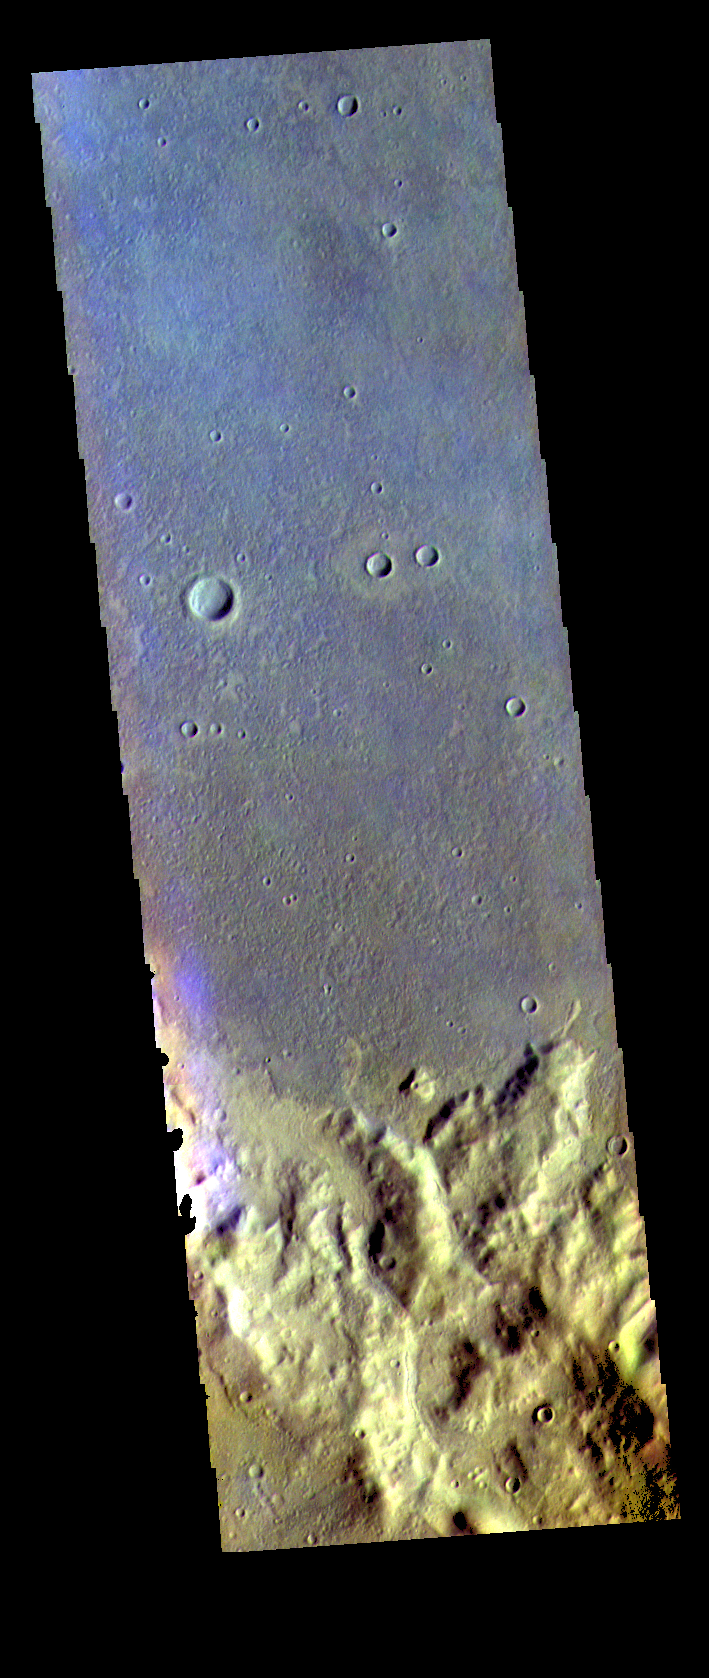

Terra Sirenum – False Color

The THEMIS VIS camera contains 5 filters. The data from different filters can be combined in multiple ways to create a false color image. These false color images may reveal subtle variations of the surface not easily identified in a single band image. Today’s false color image shows part of Terra Sirenum.

Credit: NASA/JPL-Caltech/ASU